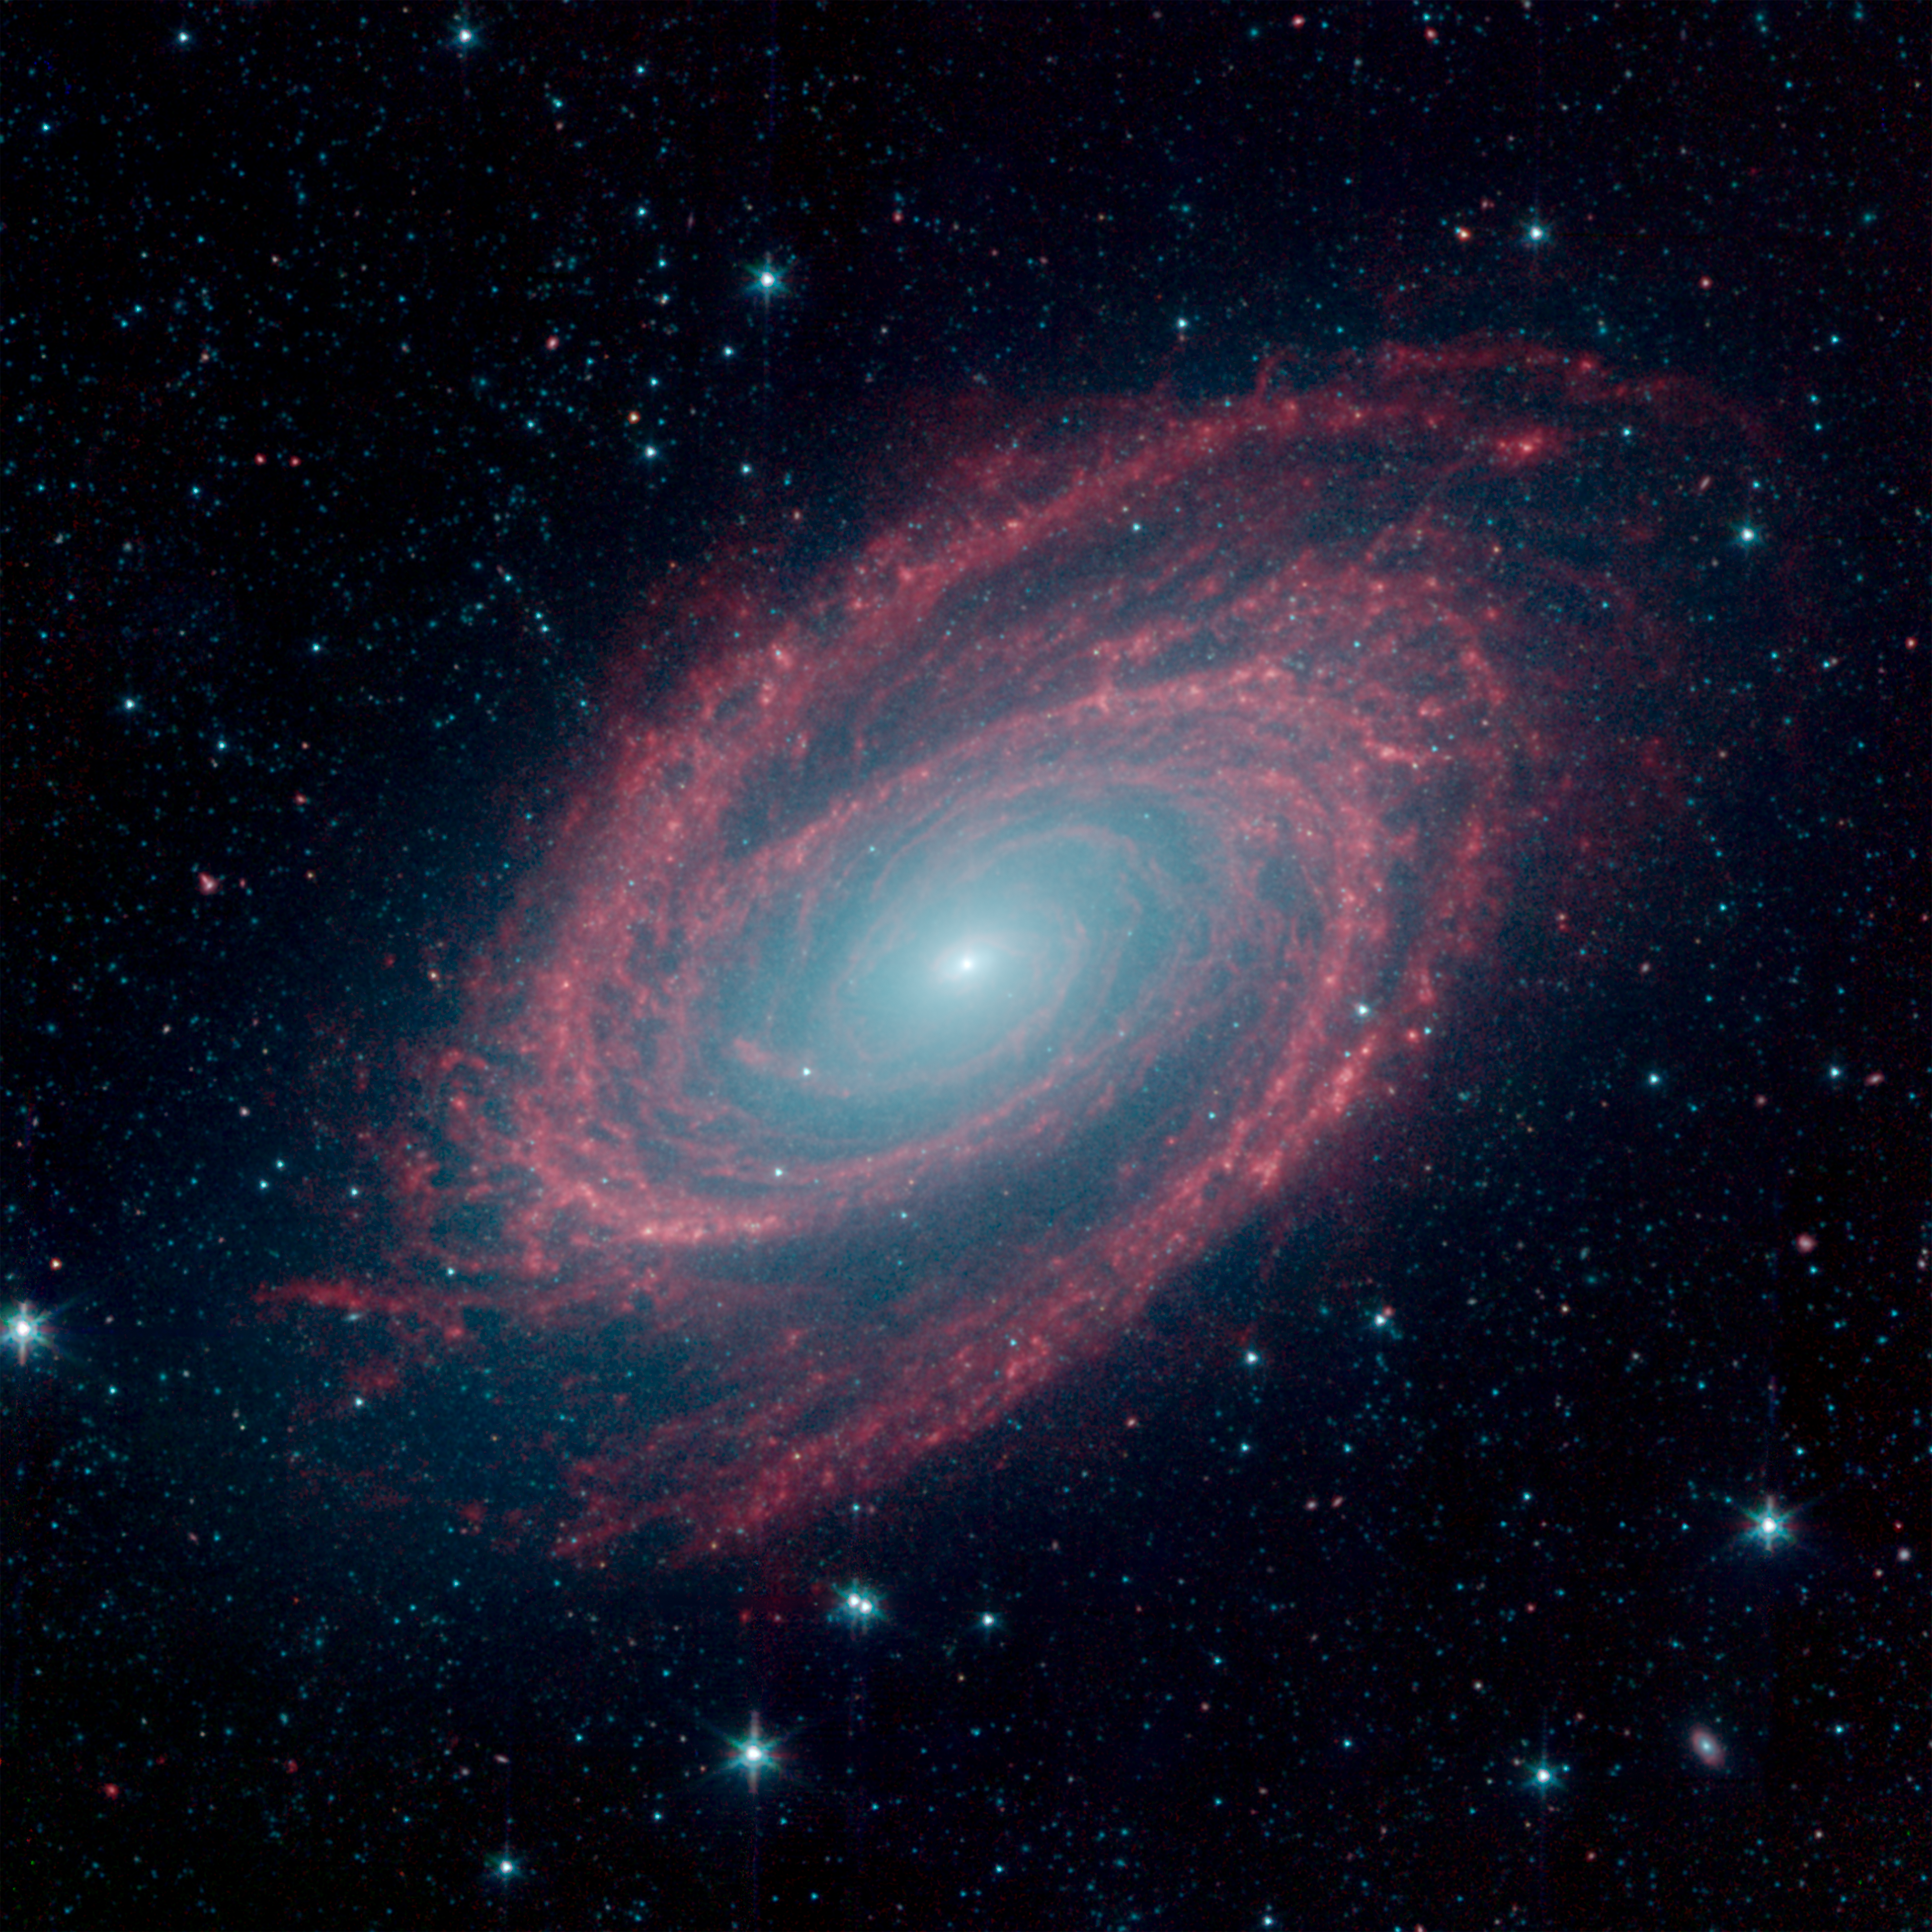

Galaxy M81 in Infrared, Revisited

The magnificent spiral arms of the nearby galaxy Messier 81 are highlighted in this NASA Spitzer Space Telescope image. Located in the northern constellation of Ursa Major (which also includes the Big Dipper), this galaxy is easily visible through binoculars or a small telescope. M81 is located at a distance of 12 million light-years.

M81 was one of the first publicly-released datasets soon after Spitzers launch in August of 2003. On the occasion of Spitzers 16th anniversary this new image revisits this iconic object with extended observations and improved processing.

Because of its proximity, M81 provides astronomers with an enticing opportunity to study the anatomy of a spiral galaxy in detail. The unprecedented spatial resolution and sensitivity of Spitzer at infrared wavelengths show a clear separation between the several key constituents of the galaxy: the old stars, the interstellar dust heated by star formation activity, and the embedded sites of massive star formation. The infrared images also permit quantitative measurements of the galaxy's overall dust content, as well as the rate at which new stars are being formed.

Winding outward from the bluish-white central bulge of the galaxy, where old stars predominate and there is little dust, the grand spiral arms are dominated by infrared emission from dust. Dust in the galaxy is bathed by ultraviolet and visible light from the surrounding stars. Upon absorbing an ultraviolet or visible-light photon, a dust grain is heated and re-emits the energy at longer infrared wavelengths. The dust particles, composed of silicates (which are chemically similar to beach sand) and polycyclic aromatic hydrocarbons, trace the gas distribution in the galaxy. The well-mixed gas (which is best detected at radio wavelengths) and dust provide a reservoir of raw materials for future star formation.

The infrared-bright clumpy knots within the spiral arms denote where massive stars are being born in giant H II (ionized hydrogen) regions. The 8-micron emission traces the regions of active star formation in the galaxy. Studying the locations of these regions with respect to the overall mass distribution and other constituents of the galaxy (e.g., gas) will help identify the conditions and processes needed for star formation. With the Spitzer observations, this information comes to us without complications from absorption by cold dust in the galaxy, which makes interpretation of visible-light features uncertain.

The infrared image was obtained by Spitzer's Infrared Array Camera (IRAC) that combines three wavelengths of infrared light: 3.6 microns (blue), 4.5 microns (green), and 8.0 microns (red).

Credit: NASA/JPL-Caltech